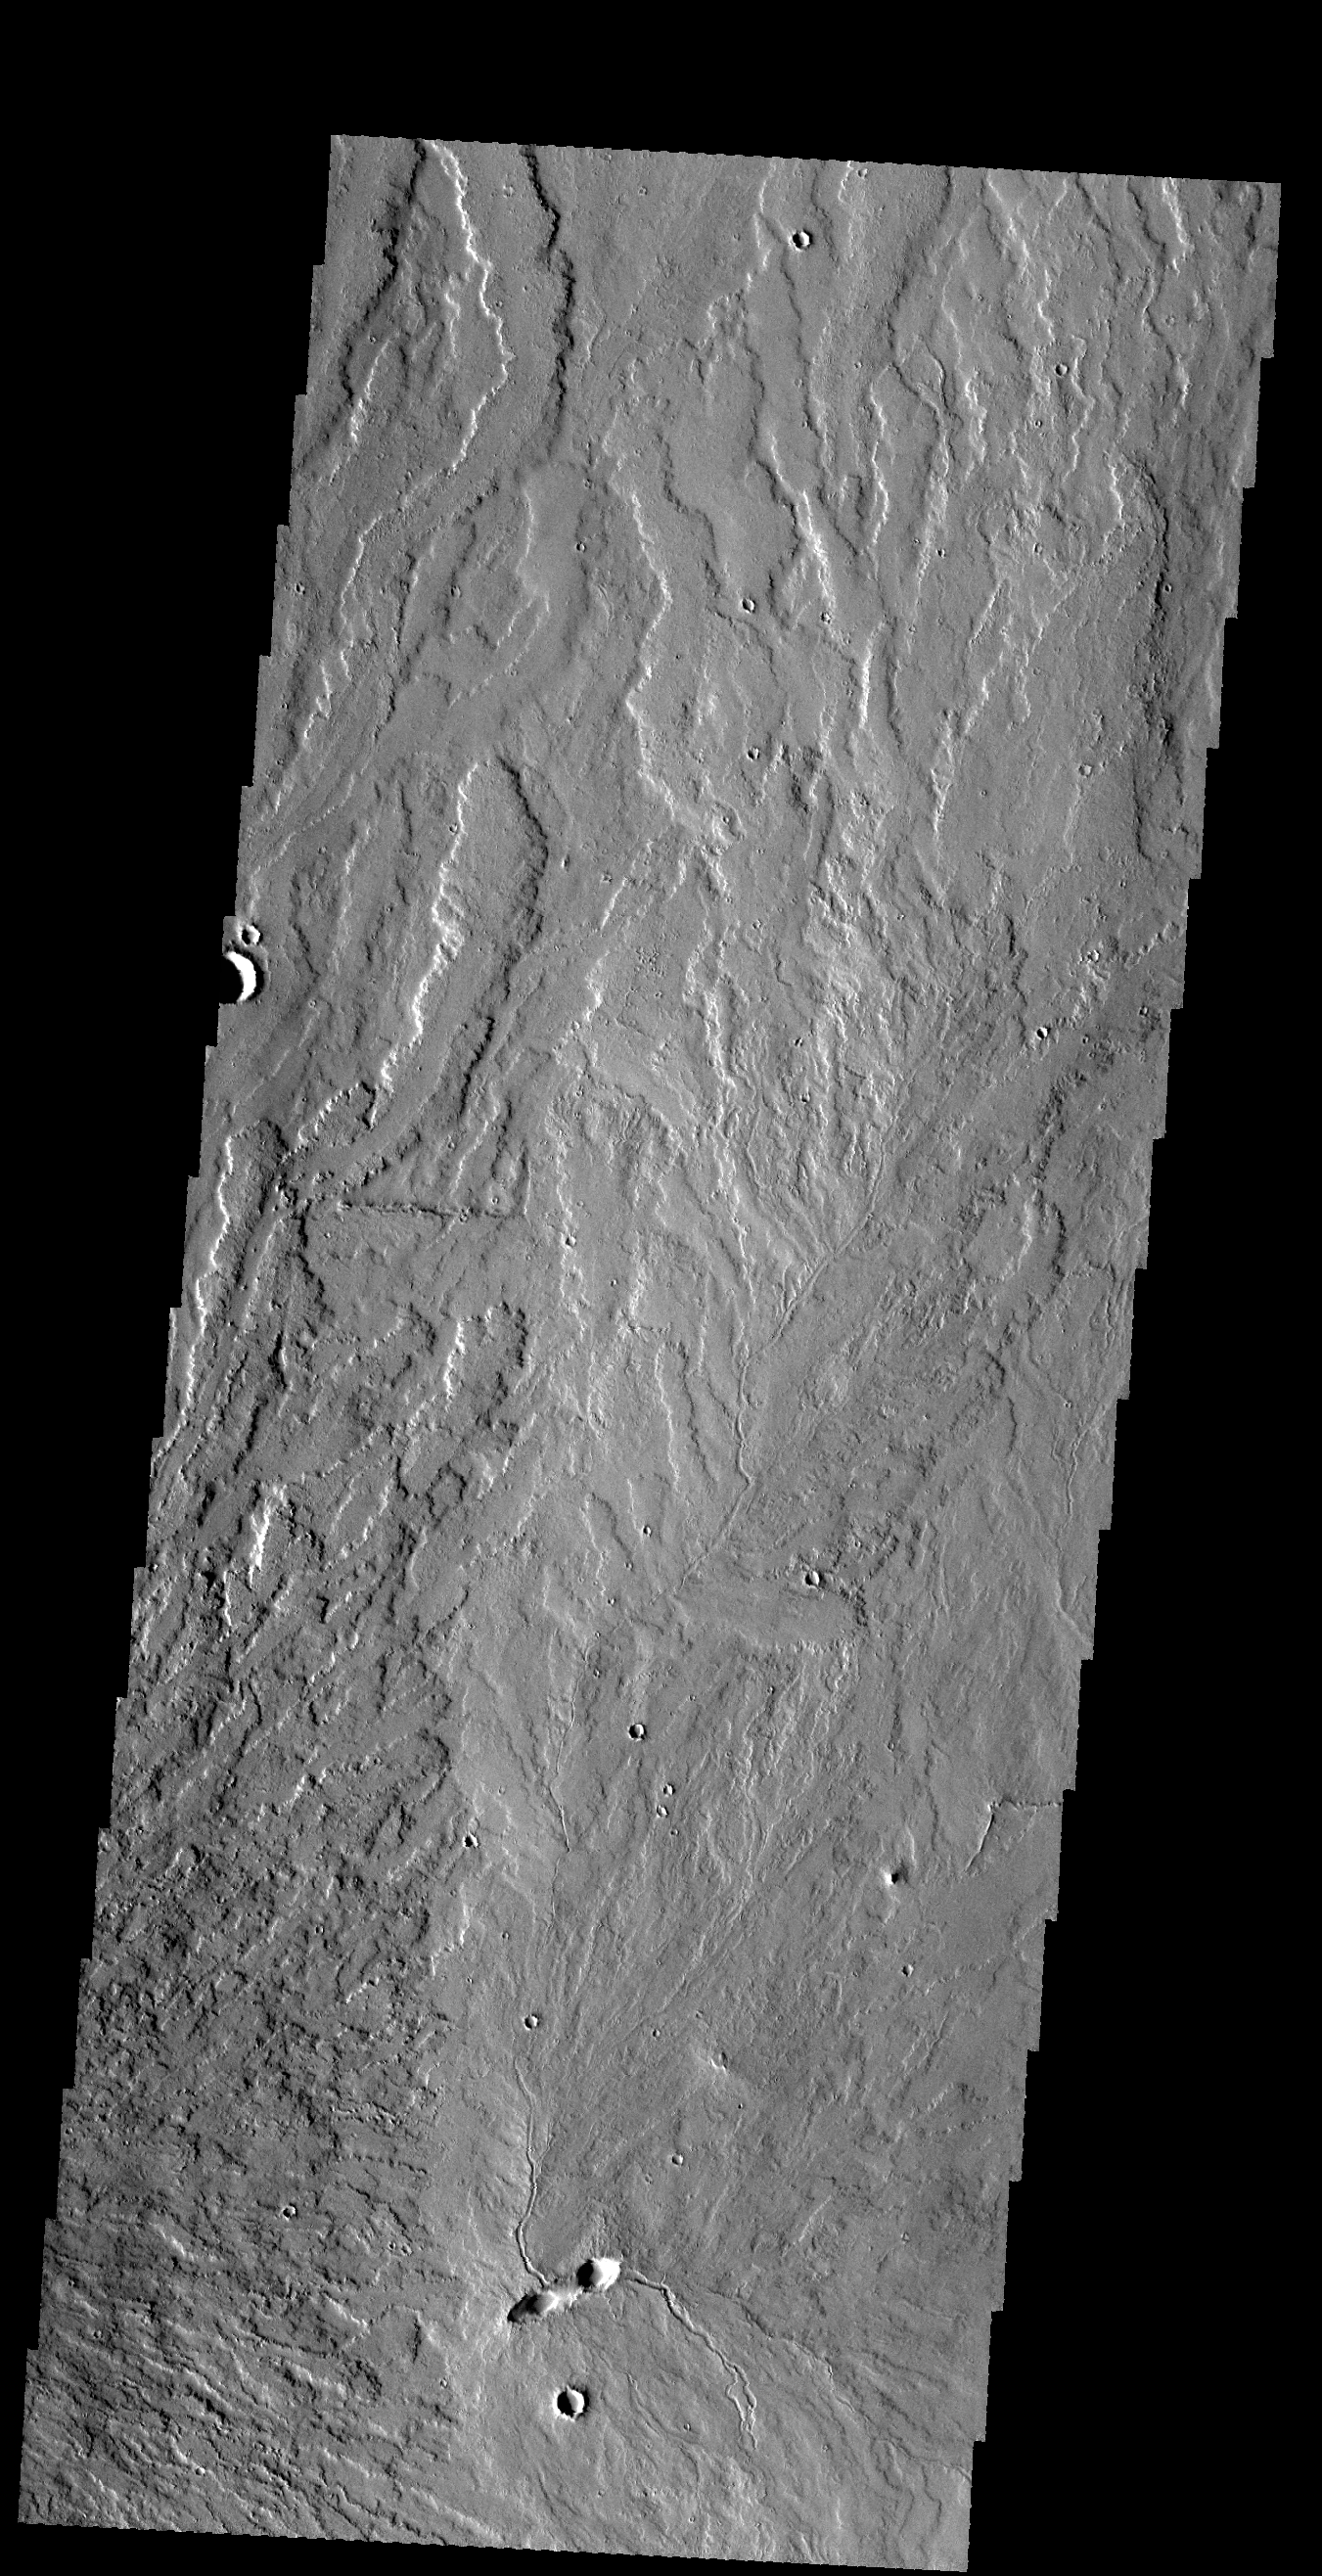

Lava Flows

This VIS image shows lava flows near the eastern flank of Pavonis Mons.

Credit: NASA/JPL-Caltech/ASU